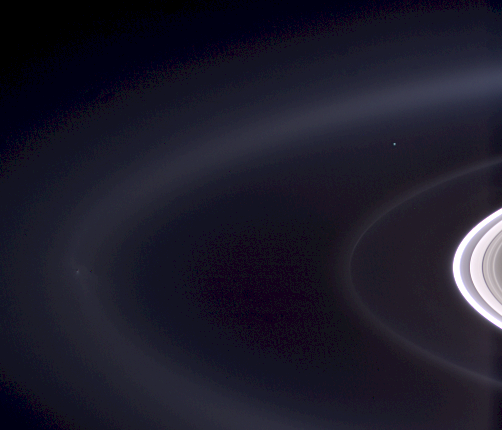

Pale Blue Orb

Figure 1

Not since NASA’s Voyager 1 spacecraft saw our home as a pale blue dot from beyond the orbit of Neptune has Earth been imaged in color from the outer solar system. Now, Cassini casts powerful eyes on our home planet, and captures Earth, a pale blue orb — and a faint suggestion of our moon — among the glories of the Saturn system.

Earth is captured here in a natural color portrait made possible by the passing of Saturn directly in front of the sun from Cassini’s point of view. At the distance of Saturn’s orbit, Earth is too narrowly separated from the sun for the spacecraft to safely point its cameras and other instruments toward its birthplace without protection from the sun’s glare.

The Earth-and-moon system is visible as a bright blue point on the right side of the image above center. Here, Cassini is looking down on the Atlantic Ocean and the western coast of north Africa. The phase angle of Earth, seen from Cassini is about 30 degrees.

A magnified view of the image (see figure 1) taken through the clear filter (monochrome) shows the moon as a dim protrusion to the upper left of Earth. Seen from the outer solar system through Cassini’s cameras, the entire expanse of direct human experience, so far, is nothing more than a few pixels across.

Earth no longer holds the distinction of being our solar system’s only “water world,” as several other bodies suggest the possibility that they too harbor liquid water beneath their surfaces. The Saturnian moon, Enceladus, is among them, and is also captured on the left in this image, with its plume of water ice particles and swathed in the blue E ring which it creates. Delicate fingers of material extend from the active moon into the E ring. See PIA08321, for a more detailed view of these newly-revealed features.

The narrow tenuous G ring and the main rings are seen at the right.

The view looks down from about 15 degrees above the un-illuminated side of the rings.

Images taken using red, green and blue spectral filters were combined to create this view. The image was taken by the Cassini spacecraft wide-angle camera on Sept. 15, 2006, at a distance of approximately 2.1 million kilometers (1.3 million miles) from Saturn and at a sun-Saturn-spacecraft angle of almost 179 degrees. Image scale is approximately 250 kilometers (155 miles) per pixel.

At this time, Cassini was nearly 1.5 billion kilometers (930 million miles) from Earth.

The Cassini-Huygens mission is a cooperative project of NASA, the European Space Agency and the Italian Space Agency. The Jet Propulsion Laboratory, a division of the California Institute of Technology in Pasadena, manages the mission for NASA’s Science Mission Directorate, Washington, D.C. The Cassini orbiter and its two onboard cameras were designed, developed and assembled at JPL. The imaging operations center is based at the Space Science Institute in Boulder, Colo.

Credit: NASA/JPL/Space Science Institute